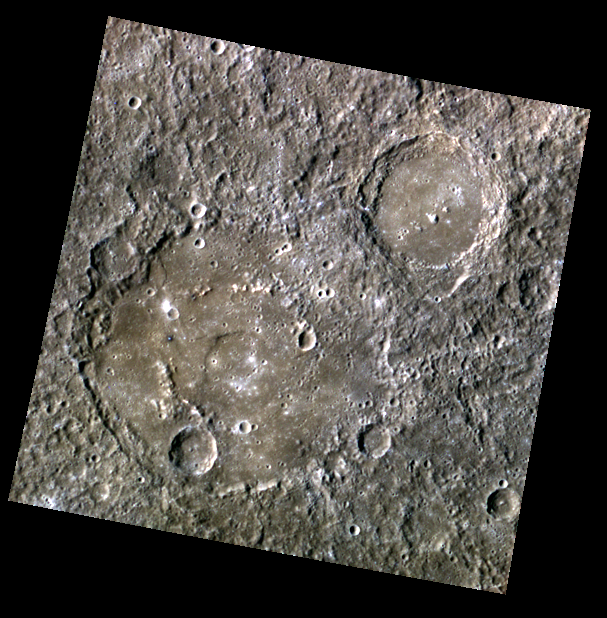

Hidden Hollows

Originally released on Oct. 2, 2013

The large, older crater featured in today’s image is Steichen. At almost 200 km (124 mi.) across, Streichen is a complex impact basin, with a central peak ring that is partially buried by smooth crater floor deposits. Though much of the northwestern central peak ring is buried, one tiny, bright blue speck surrounded by a dark blue halo pokes up through the smooth floor deposits, hinting that hollows might be forming in a little patch of excavated low-reflectance material.

This image was acquired as part of MDIS’s 8-color base map. The 8-color base map is composed of WAC images taken through eight different narrow-band color filters and covers more than 99% of Mercury’s surface with an average resolution of 1 kilometer/pixel. The highest-quality color images are obtained for Mercury’s surface when both the spacecraft and the Sun are overhead, so these images typically are taken with viewing conditions of low incidence and emission angles.

Date acquired: August 13, 2011
Image Mission Elapsed Time (MET): 221758501, 221758509, 221758503
Image ID: 628307, 628312, 628308
Instrument: Wide Angle Camera (WAC) of the Mercury Dual Imaging System (MDIS)
WAC filters: 9, 7, 6 (996, 748, 433 nanometers) in red, green, and blue
Center Latitude: -12.53°
Center Longitude: 78.18° E
Resolution: 623 meters/pixel
Scale: Steichen crater is 196 km (122 mi.) in diameter.
Incidence Angle: 48.3°
Emission Angle: 0.2°
Phase Angle: 48.2°

The MESSENGER spacecraft is the first ever to orbit the planet Mercury, and the spacecraft’s seven scientific instruments and radio science investigation are unraveling the history and evolution of the Solar System’s innermost planet. MESSENGER acquired over 150,000 images and extensive other data sets. MESSENGER is capable of continuing orbital operations until early 2015.

For information regarding the use of images, see the MESSENGER image use policy.

Credit: NASA/Johns Hopkins University Applied Physics Laboratory/Carnegie Institution of Washington